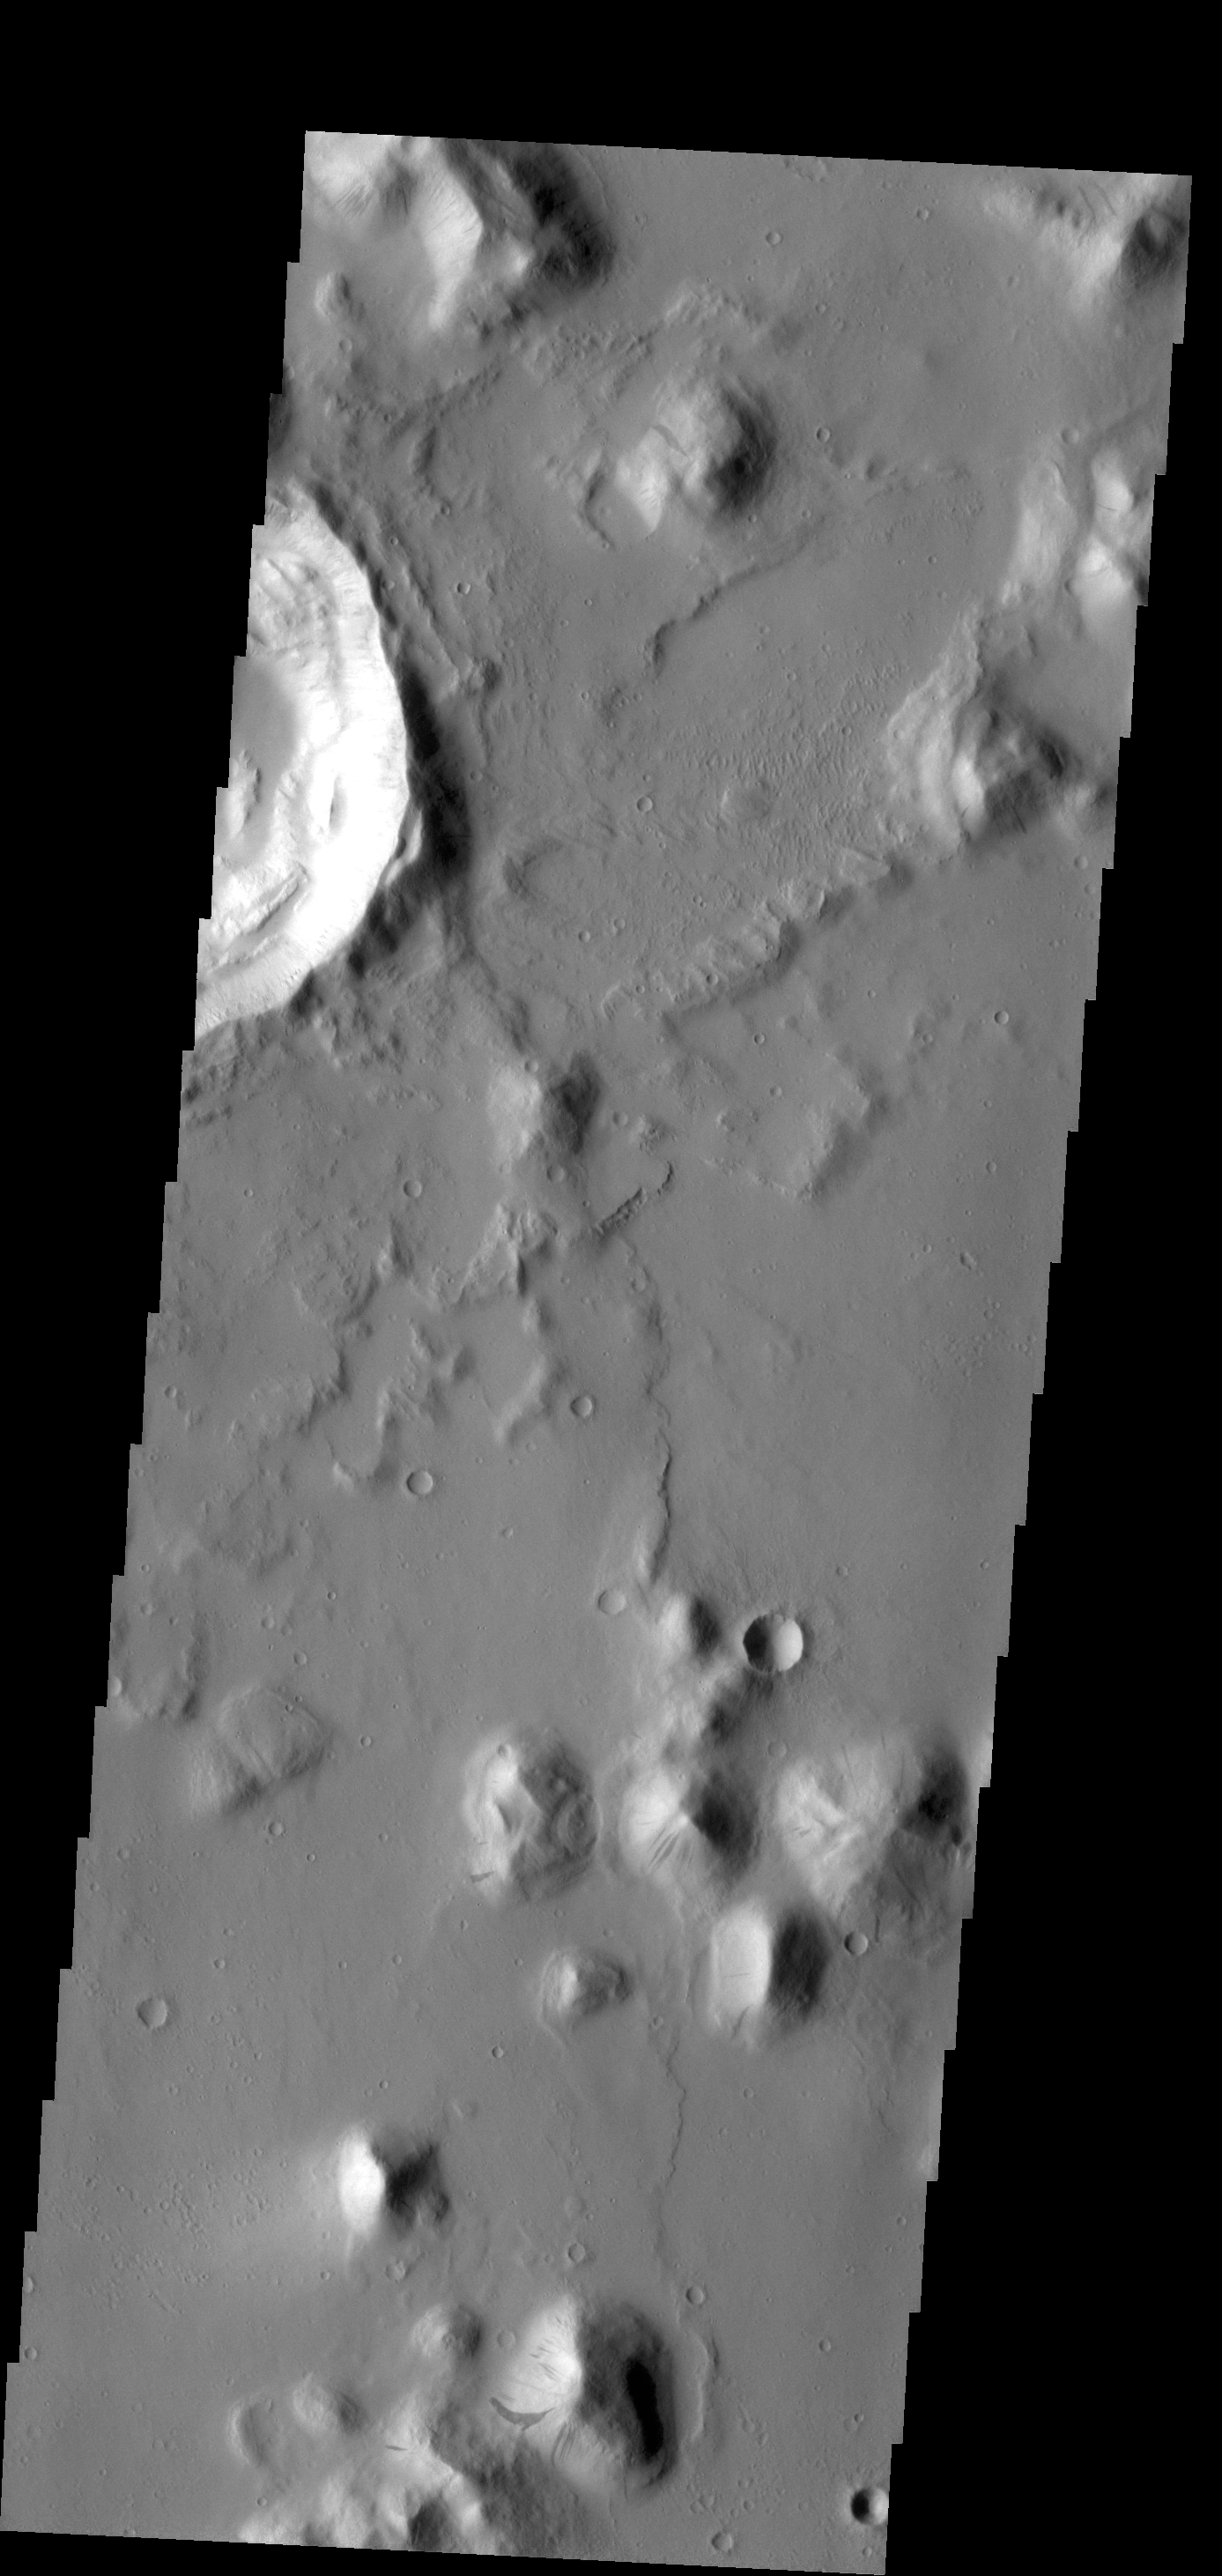

Amazonis Planitia

The small hill in this image of Amazonis Planitia has several dark slope streaks. These features are believed to form when down slope movement of rocks or other debris clear off some of the dust cover, revealing the darker rock material.

Credit: NASA/JPL-Caltech/ASU